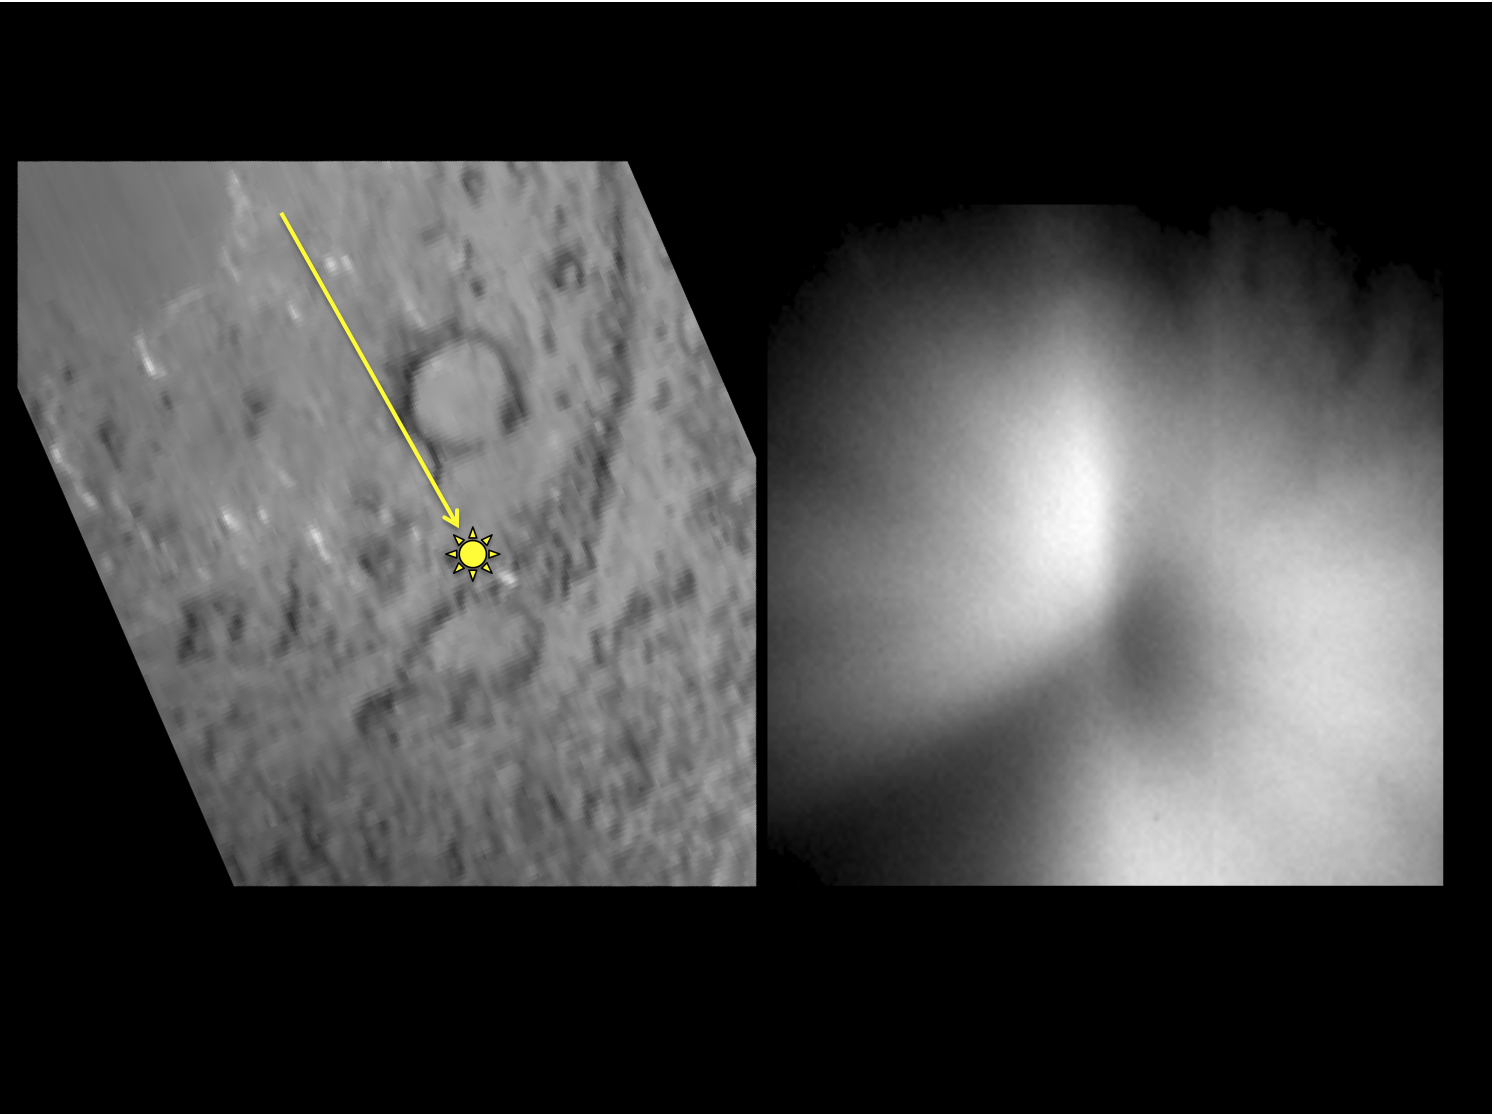

Deep Impact’s Effect on Tempel 1

This pair of images shows a before-and-after comparison of the area on comet Tempel 1 targeted by an impactor from NASA’s Deep Impact spacecraft in July 2005. The left-hand image is one of the last obtained of the Tempel 1 surface by the impactor’s high resolution imager before the impactor hit the surface. An arrow shows the direction the impactor traveled toward the surface, with a yellow spot that shows the impact target. The right-hand image shows the plume of material kicked up by the impact that obscures the surface. It was obtained about 700 seconds after the impact.

The University of Maryland was responsible for overall Deep Impact mission science, and project management is handled by NASA’s Jet Propulsion Laboratory, Pasadena, Calif. The spacecraft was built for NASA by Ball Aerospace & Technologies Corporation, Boulder, Colo. JPL is a division of the California Institute of Technology, Pasadena.

Credit: NASA/JPL-Caltech/University of Maryland